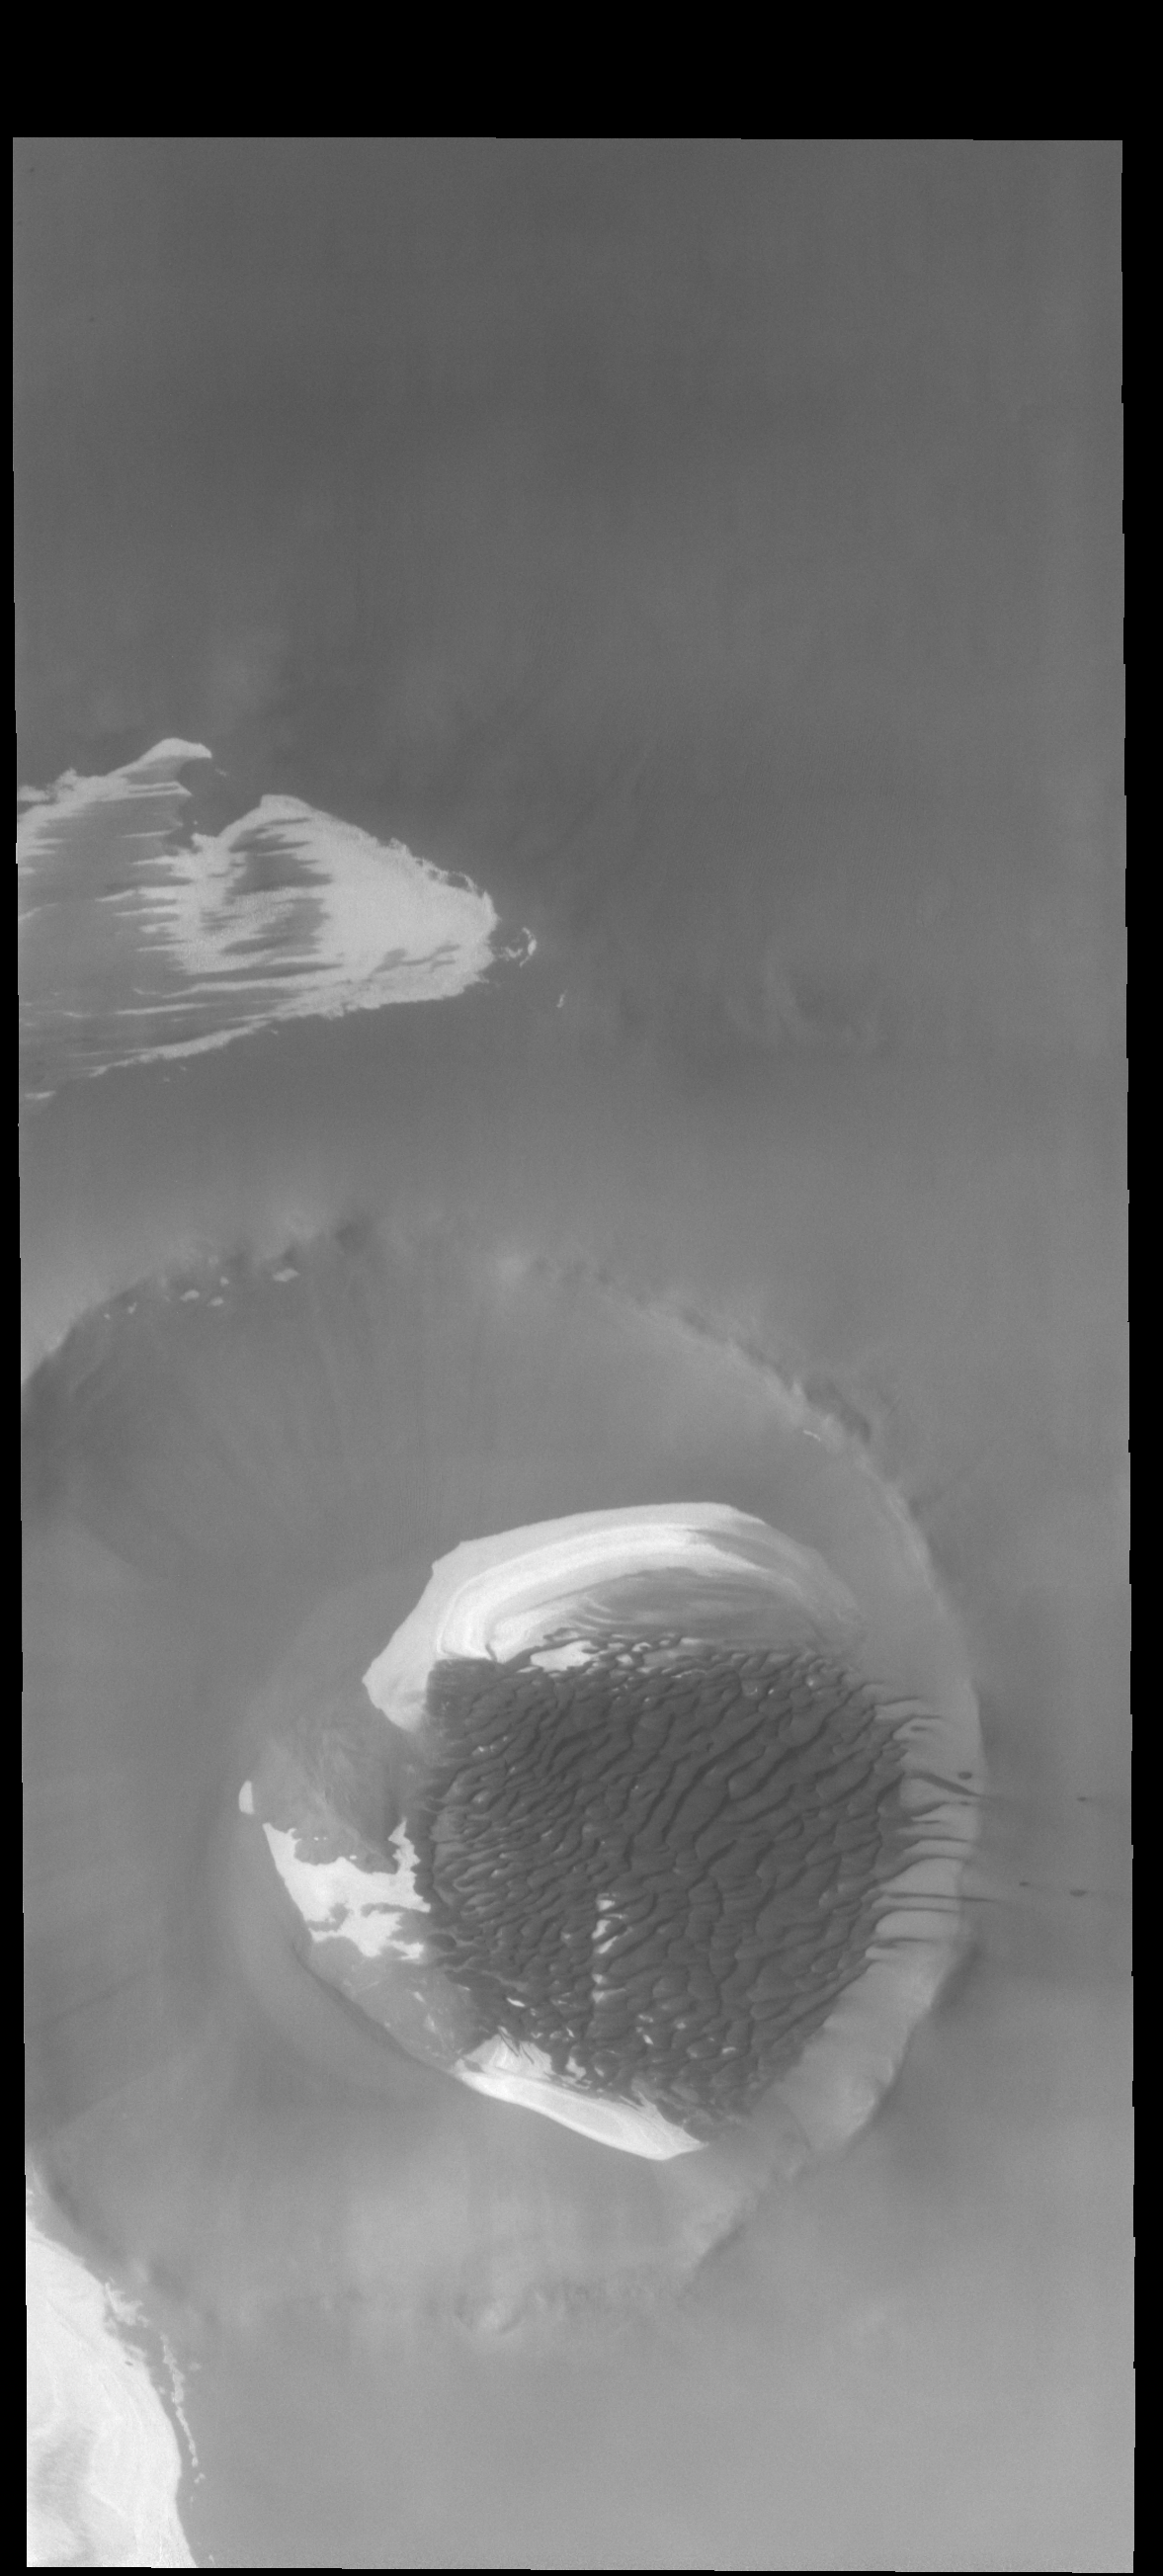

Inuvik Crater Dunes

Today’s VIS image is Inuvik Crater. Located near the north polar cap, this crater is 20 km (12 miles) in diameter. Sand dunes dominate the floor of the crater and are migrating up the rim and out onto the plains on the right side of the image.

Credit: NASA/JPL-Caltech/ASU